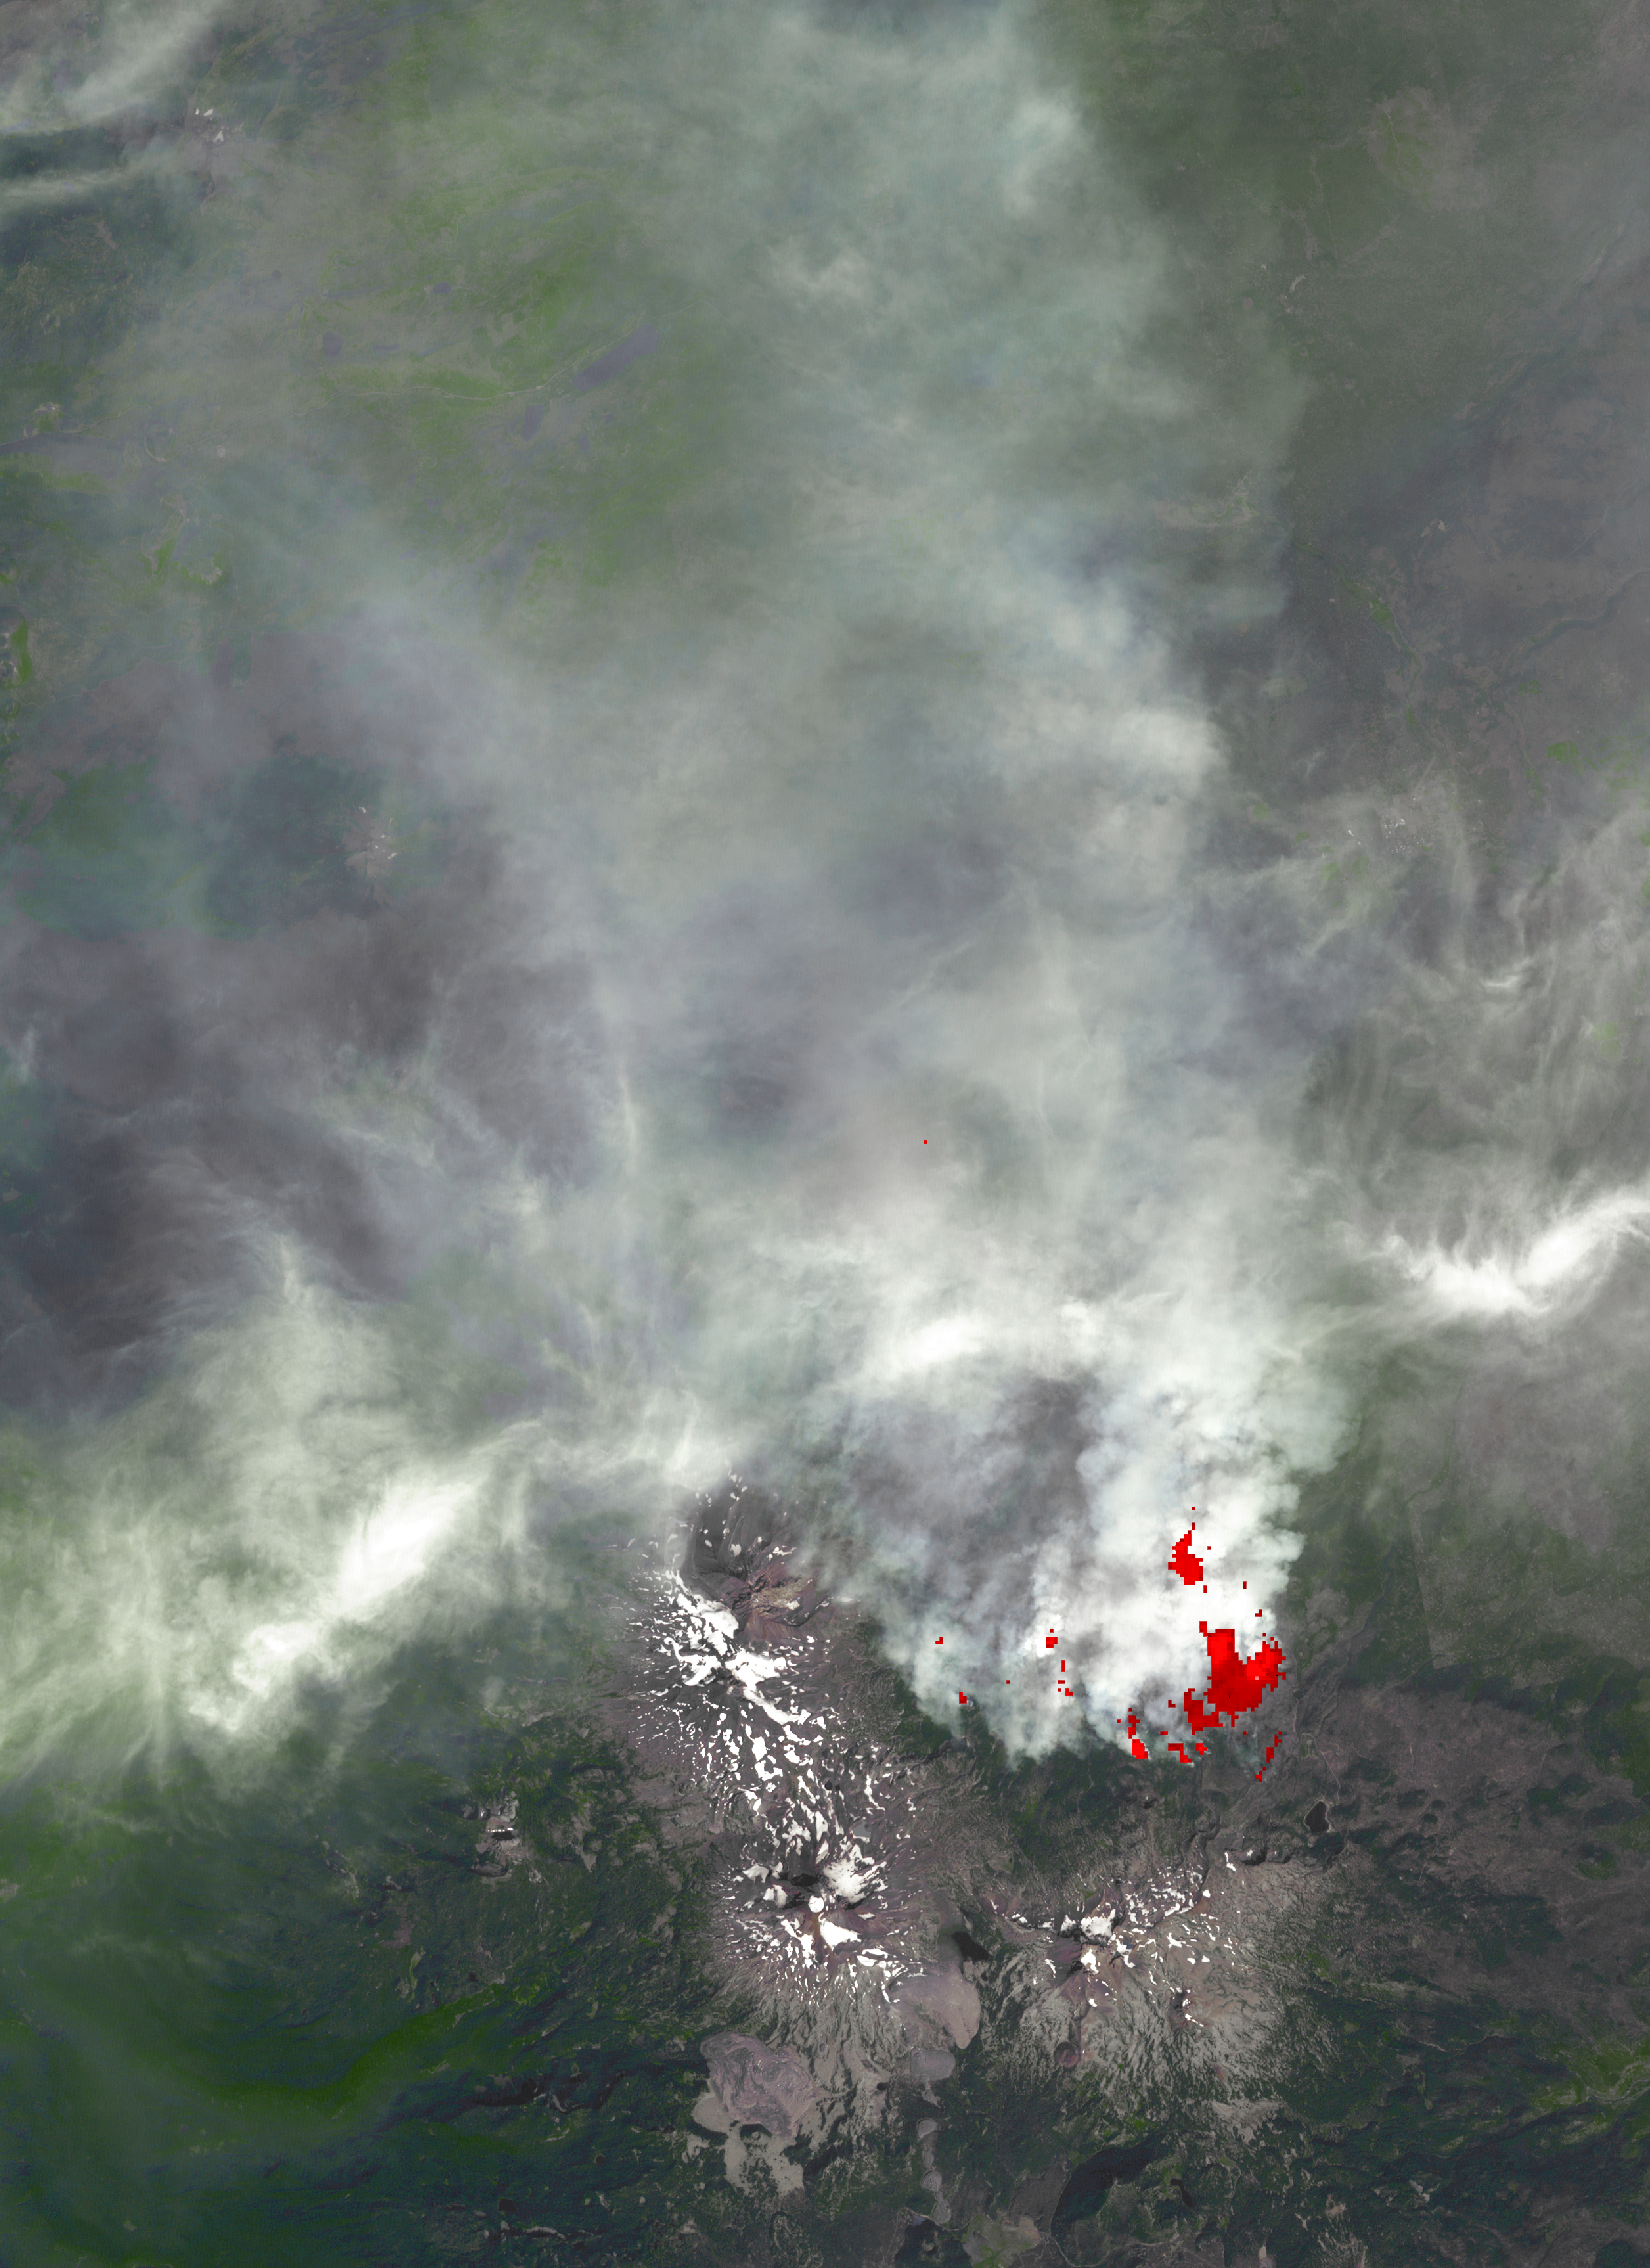

NASA Spacecraft Images Oregon Wildfire

The 10-day-old Pole Creek fire southwest of Sisters, Ore., had grown to 24,000 acres as of Thursday, Sept. 20, but was about 40 percent contained. No structures have been destroyed, and the fire is mostly confined to the national forest. Residents in nearby communities have been alerted to possible evacuation orders. Red areas on the image are active fires or hot spots, derived from the thermal infrared channels. The image covers an area of 23 by 31 miles (38 by 52 kilometers), is centered near 44.1 degrees north latitude, 121.7 degrees west longitude, and was acquired Sept. 20, 2012.

With its 14 spectral bands from the visible to the thermal infrared wavelength region and its high spatial resolution of 15 to 90 meters (about 50 to 300 feet), ASTER images Earth to map and monitor the changing surface of our planet. ASTER is one of five Earth-observing instruments launched Dec. 18, 1999, on Terra. The instrument was built by Japan’s Ministry of Economy, Trade and Industry. A joint U.S./Japan science team is responsible for validation and calibration of the instrument and data products.

The broad spectral coverage and high spectral resolution of ASTER provides scientists in numerous disciplines with critical information for surface mapping and monitoring of dynamic conditions and temporal change. Example applications are: monitoring glacial advances and retreats; monitoring potentially active volcanoes; identifying crop stress; determining cloud morphology and physical properties; wetlands evaluation; thermal pollution monitoring; coral reef degradation; surface temperature mapping of soils and geology; and measuring surface heat balance.

The U.S. science team is located at NASA’s Jet Propulsion Laboratory, Pasadena, Calif. The Terra mission is part of NASA’s Science Mission Directorate, Washington, D.C.

Credit: NASA/GSFC/METI/ERSDAC/JAROS, and U.S./Japan ASTER Science Team